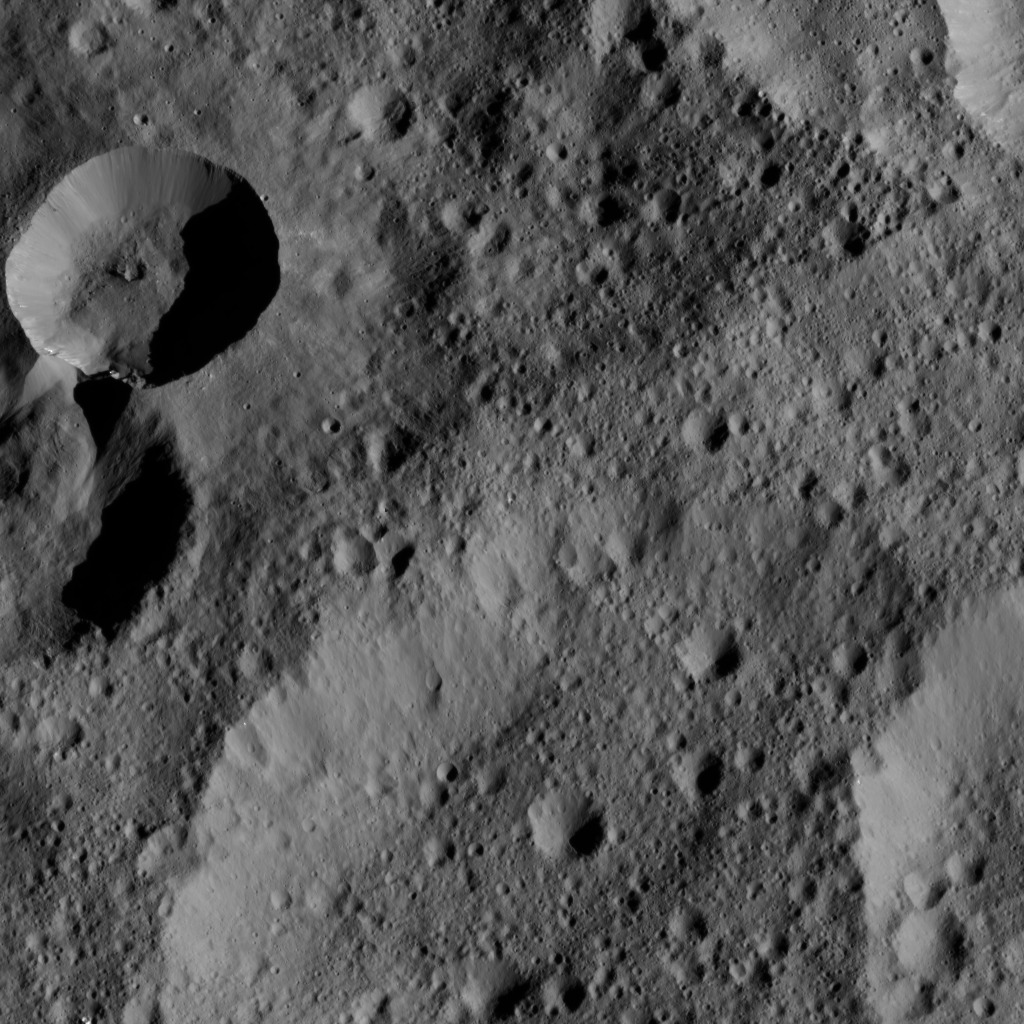

Dawn LAMO Image 105

This image from NASA’s Dawn spacecraft shows an area in the northern hemisphere of Ceres. At upper left, material from the rim of a fresher crater appears to have slumped into its neighbor. The terrain immediately around the young crater is smoothed by ejecta thrown outward by the impact.

The view is centered at approximately 56 degrees north latitude, 59 degrees east longitude. Dawn took this image on April 18, 2016, from its low-altitude mapping orbit, at a distance of about 240 miles (385 kilometers) above the surface. The image resolution is 120 feet (35 meters) per pixel.

Dawn’s mission is managed by JPL for NASA’s Science Mission Directorate in Washington. Dawn is a project of the directorate’s Discovery Program, managed by NASA’s Marshall Space Flight Center in Huntsville, Alabama. UCLA is responsible for overall Dawn mission science. Orbital ATK, Inc., in Dulles, Virginia, designed and built the spacecraft. The German Aerospace Center, the Max Planck Institute for Solar System Research, the Italian Space Agency and the Italian National Astrophysical Institute are international partners on the mission team.

Credit: NASA/JPL-Caltech/UCLA/MPS/DLR/IDA